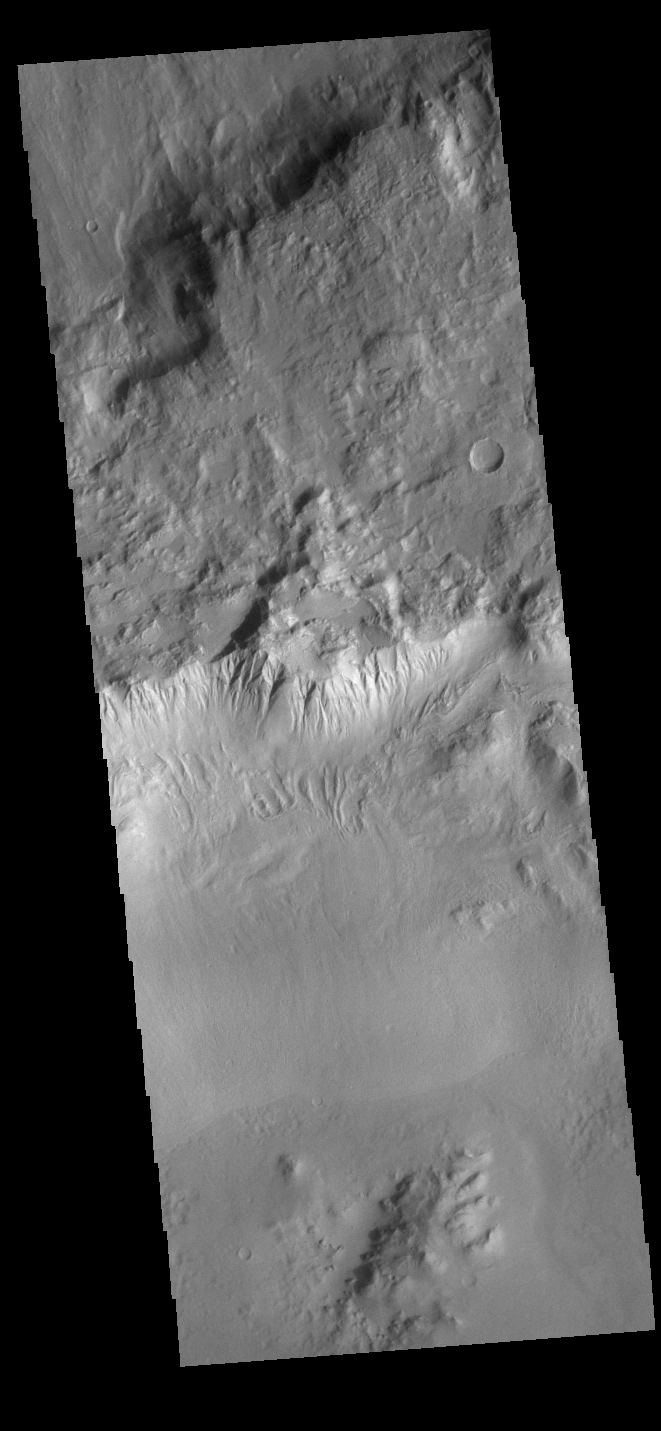

Crater Gullies

This VIS image shows part of the rim of an unnamed crater in Terra Sirenum. A group of channels dissect the rim in the center of the image. These channels are called gullies due to being on a steep slope rather than a flat river plain. In some images it is possible to see a boundary layer between the upper incised gully and a lower deposition region. The boundary marks a change in slope, the steep upper portion supports fast moving fluid that carves into the rim eroding materials. The change to a flatter slope causes the fluid to slow down and as it slows the materials carried by the fluid are deposited.

Credit: NASA/JPL-Caltech/ASU